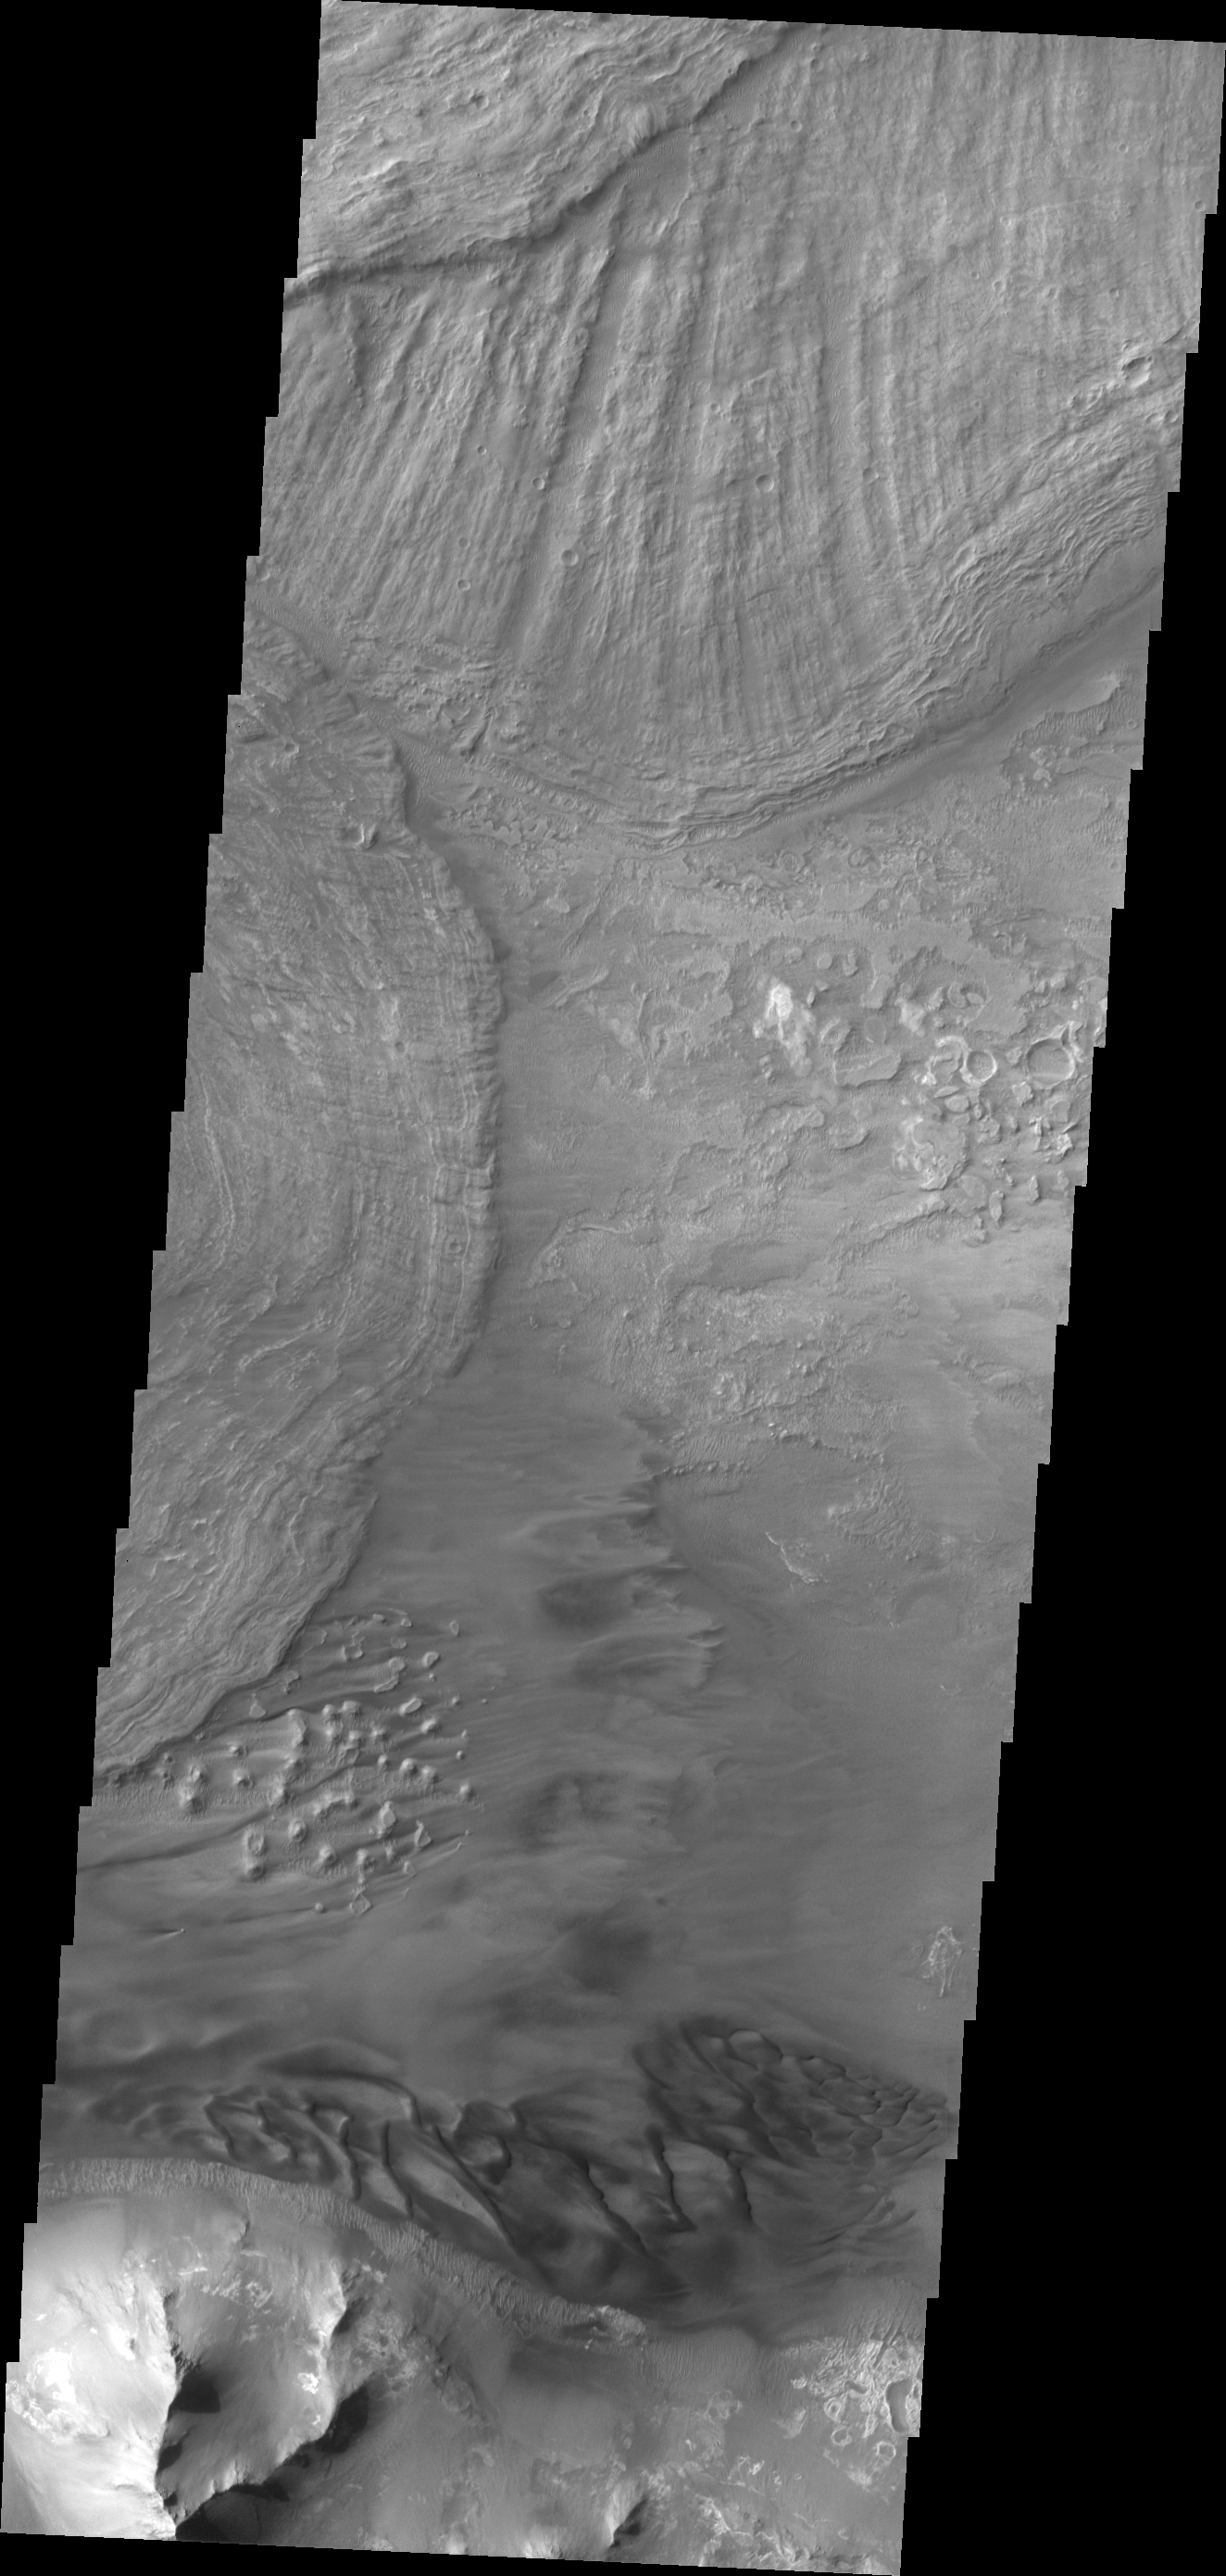

Ius Chasma

Large landslide deposits dominate this VIS image of Ius Chasma. Dunes are visible at the bottom of the frame.

Credit: NASA/JPL/ASU